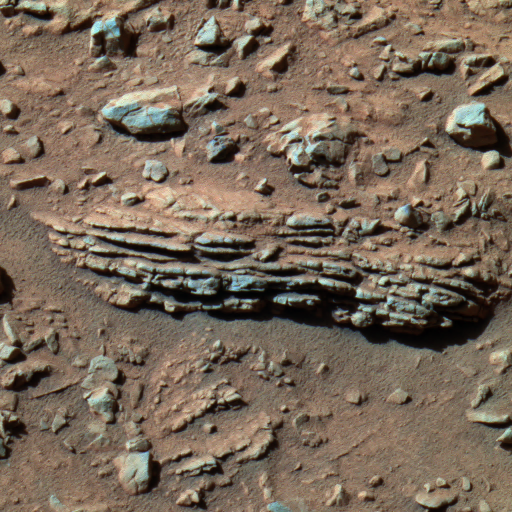

‘Tetl’ Rock

This image, taken by the panoramic camera on NASA’s Mars Exploration Rover Spirit during the rover’s trek through the “Columbia Hills” at “Gusev Crater,” shows the horizontally layered rock dubbed “Tetl.” Scientists hope to investigate this rock in more detail, aiming to determine whether the rock’s layering is volcanic or sedimentary in origin. If for some reason this particular rock is not favorably positioned for grinding and examination by the toolbox of instruments on the rover’s robotic arm, Spirit will be within short reach of another similar rock, dubbed “Coba.” Spirit took this image on its 264th martian day, or sol (Sept. 29, 2004). This is a false-color composite image generated from the panoramic camera’s 750-, 530-, and 430-nanometer filters.

Credit: NASA/JPL/Cornell